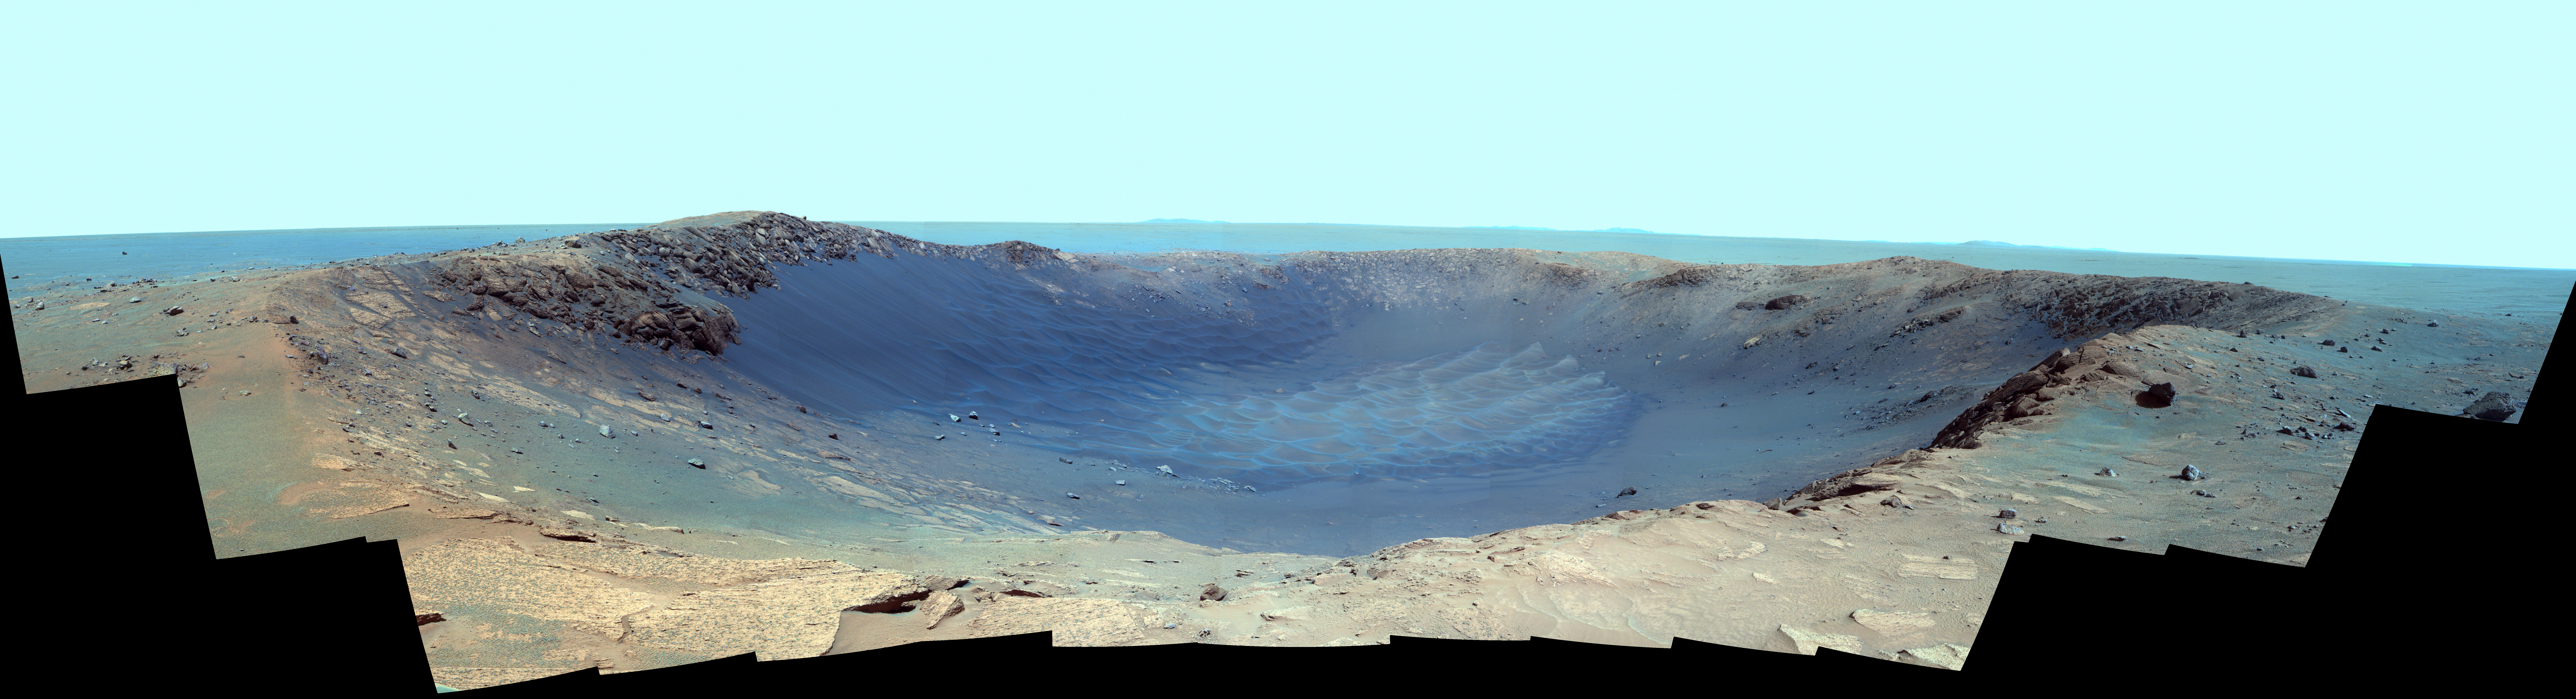

Panorama of ‘Santa Maria’ Crater for Opportunity’s Anniversary (False Color)

NASA’s Mars Exploration Rover Opportunity is spending the seventh anniversary of its landing on Mars investigating a crater called “Santa Maria,” which has a diameter about the length of a football field.

This scene looks eastward across the crater. Portions of the rim of a much larger crater, Endurance, appear on the horizon. The panorama spans 225 compass degrees, from north-northwest on the left to south-southwest on the right. It has been assembled from multiple frames taken by the panoramic camera (Pancam) on Opportunity during the 2,453rd and 2,454th Martian days, or sols, of the rover’s work on Mars (Dec. 18 and 19, 2010).

The view is presented in false color to emphasize differences among materials in the rocks and the soils. It combines images taken through three different Pancam filters admitting light with wavelengths centered at 753 nanometers (near infrared), 535 nanometers (green) and 432 nanometers (violet). Seams have been eliminated from the sky portion of the mosaic to better simulate the vista a person standing on Mars would see.

Opportunity landed in the Meridiani Planum region of Mars on Jan. 24, 2004, Universal Time (Jan. 25, Pacific Time) for a mission originally planned to last for three months. Since that prime mission, the rover has continued to work in bonus-time extended missions. Both Opportunity and its twin, Spirit, have made important discoveries about wet environments on ancient Mars that may have been favorable for supporting microbial life.

By mid-January 2011, Opportunity reached a location at the southeastern edge of Santa Maria crater. The rover team developed plans for Opportunity to spend a few weeks investigating rocks at that site during solar conjunction, a period when communications between Earth and Mars are curtailed because the sun is almost directly between the two planets.

After completion of its work at Santa Maria, the rover will resume a long-term trek toward Endeavour.

Credit: NASA/JPL-Caltech/Cornell/ASU